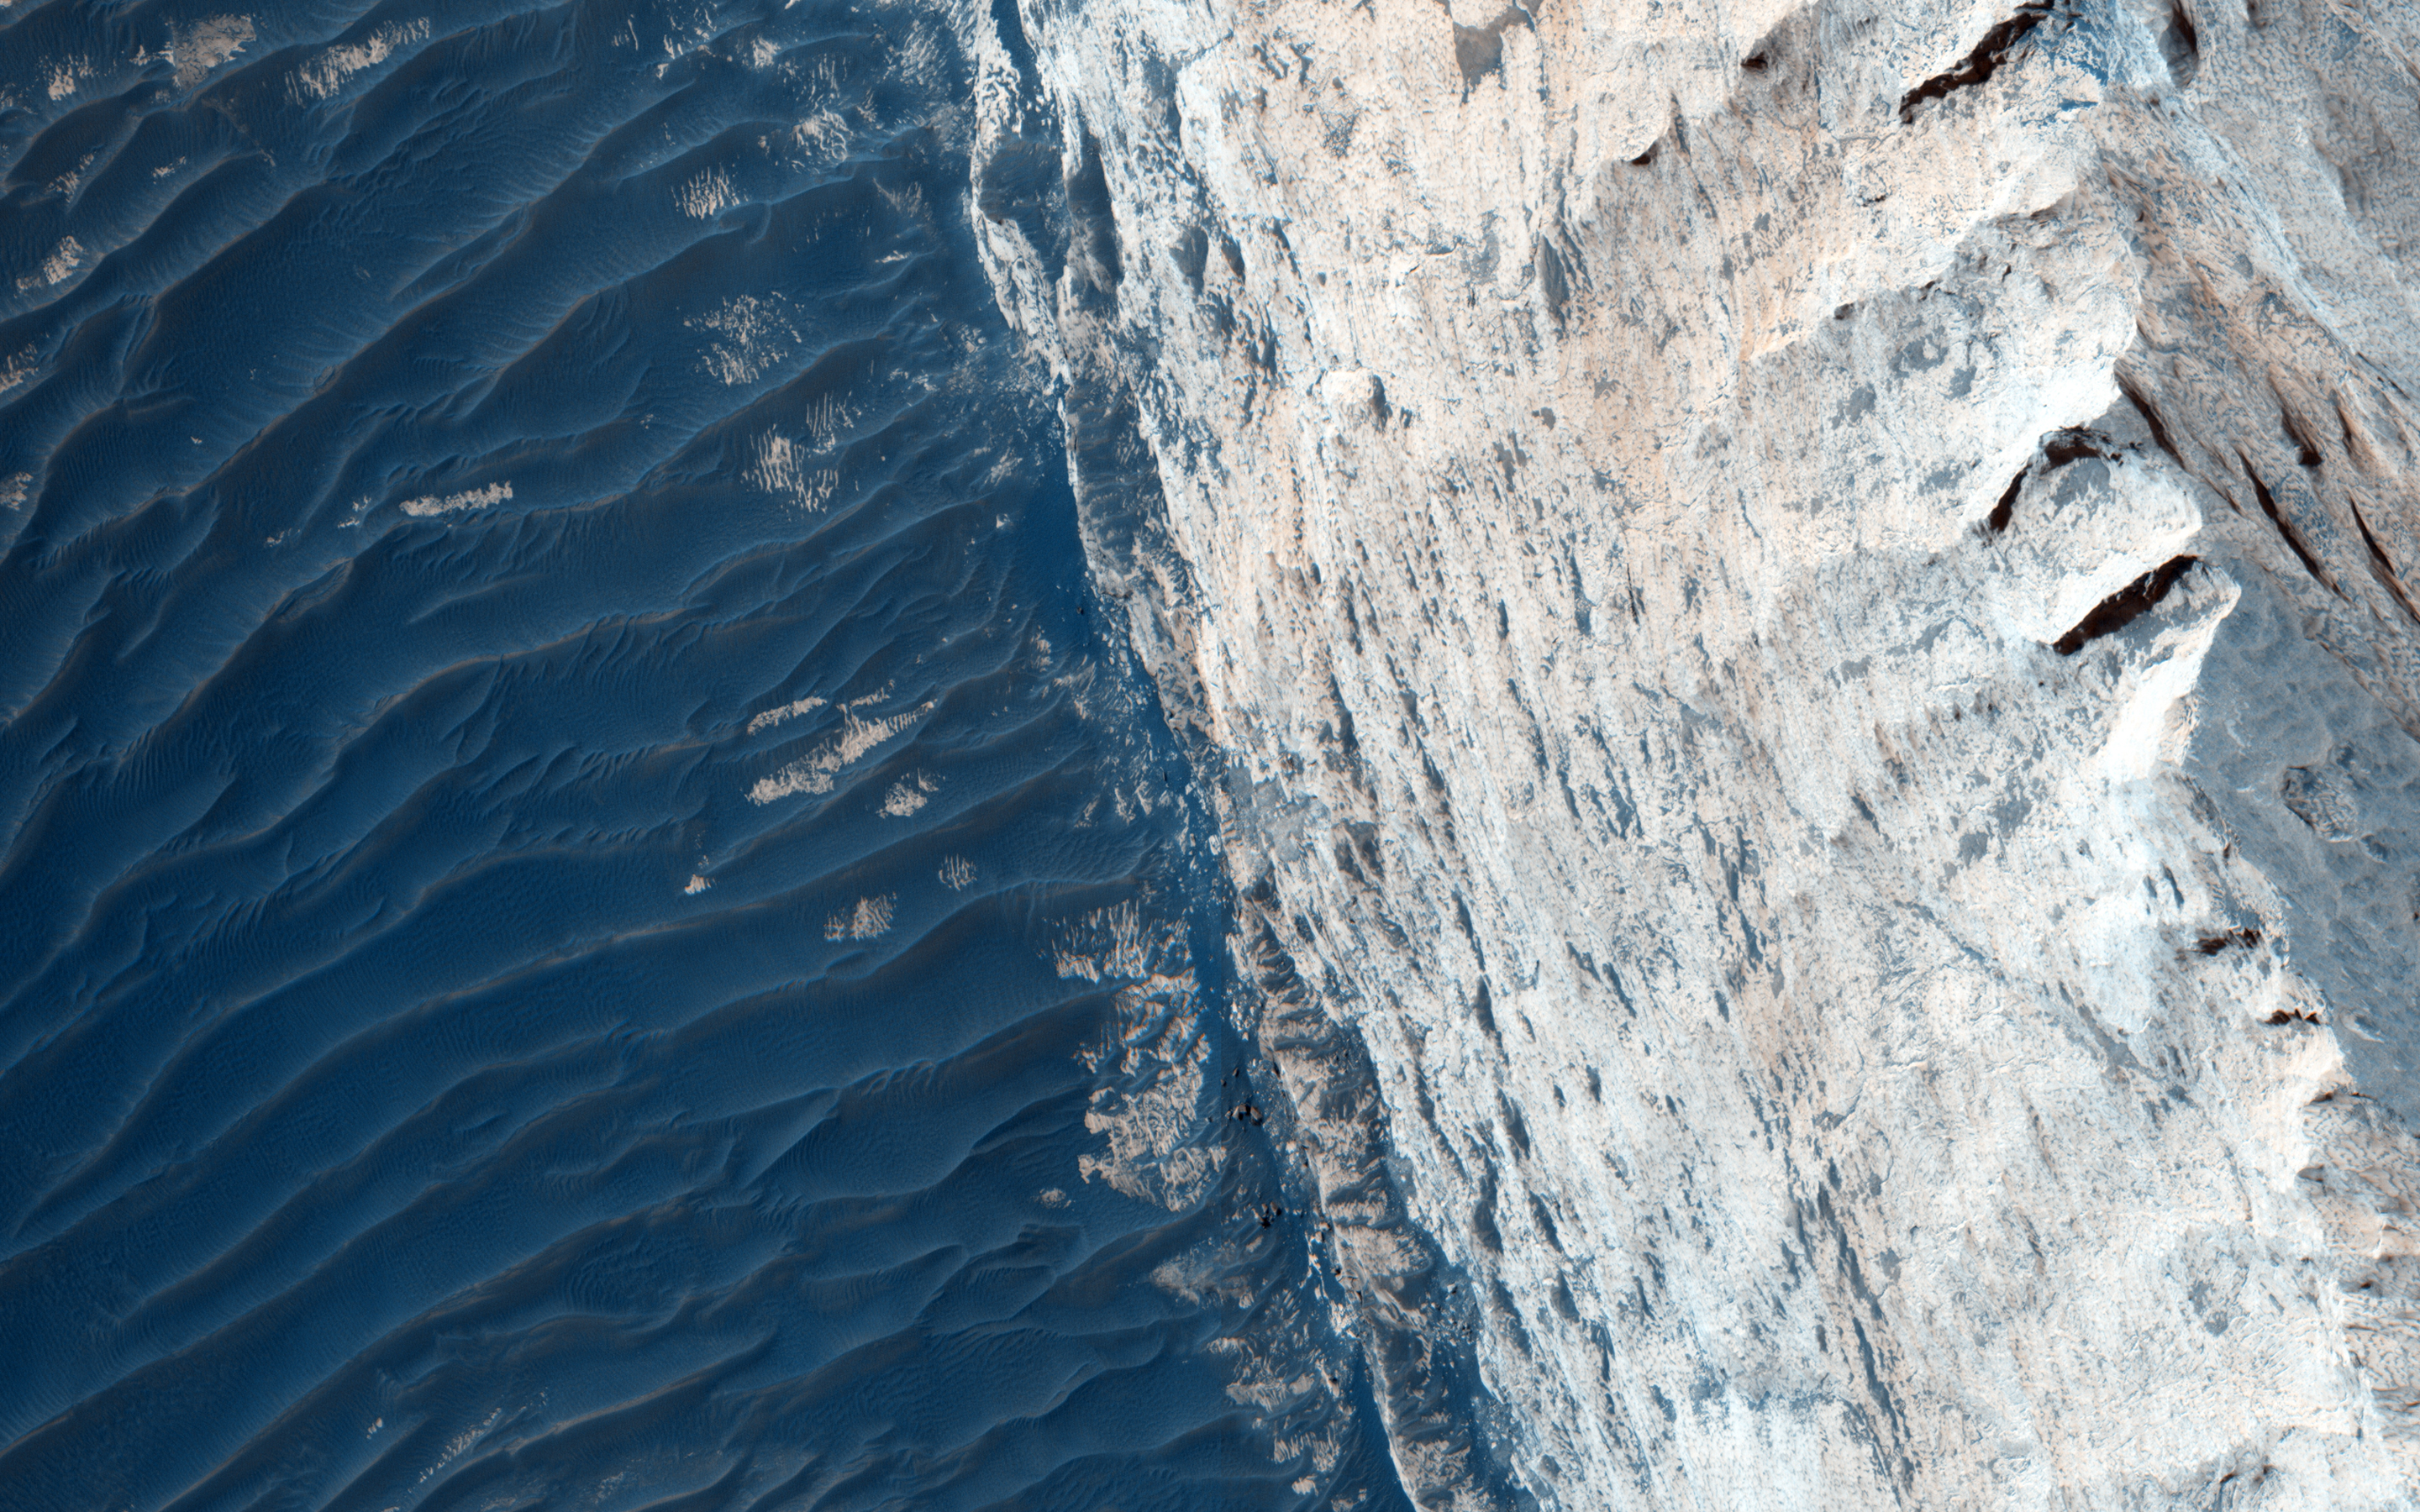

Layers and Fractures in Ophir Chasma

Ophir Chasma forms the northern portion of Valles Marineris, and this image features a small part of its wall and floor.

The wall rock shows many sedimentary layers and the floor is covered with wind-blown ridges, which are intermediate in size between sand ripples and sand dunes. Rocks protruding on the floor could be volcanic intrusions of once-molten magma that have pushed aside the surrounding sedimentary layers and “froze” in place.

Images like this can help geologists study the formation mechanisms of large tectonic systems like Valles Marineris.

(The word “tectonics” does not mean the same thing as “plate tectonics.” Tectonics simply refers to large stresses and strains in a planet’s crust. Plate tectonics is the main type of tectonics that Earth has; Mars does not have plate tectonics.)

The University of Arizona, Tucson, operates HiRISE, which was built by Ball Aerospace & Technologies Corp., Boulder, Colo. NASA’s Jet Propulsion Laboratory, a division of the California Institute of Technology in Pasadena, manages the Mars Reconnaissance Orbiter Project for NASA’s Science Mission Directorate, Washington.

Credit: NASA/JPL-Caltech/Univ. of Arizona